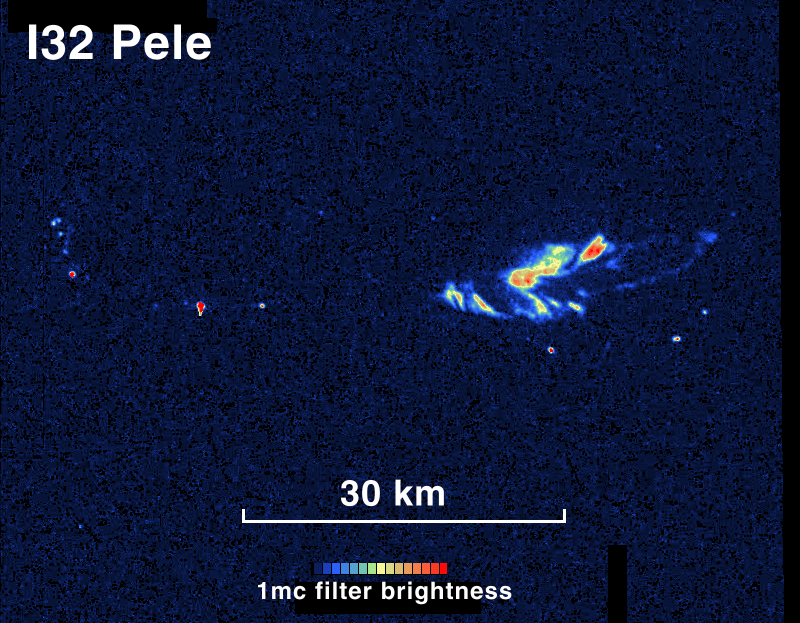

Io’s Pele Glowing in the Dark

In a high-resolution view from NASA’s Galileo spacecraft, the Pele hot spot on Jupiter’s moon Io shows a complex pattern of areas glowing in the dark, including areas likely to be fresh overturning of a lava lake’s crust.

Hundreds of hot spots have been observed on Io, the most volcanic world in the solar system. Most previous observations have been at very low resolution. This false-color nighttime image of the Pele hot spot, acquired during Galileo’s close flyby of Io in October 2001, reveals details down to 60 meters (200 feet) in length. Red indicates the most intense combination of temperature and area; blue indicates cooler materials or smaller patches of hot materials.

Scientists believe the Pele hot spot has a lava lake inside a volcanic crater or caldera. The series of bright spots seen here may correspond to the edge of the caldera, where cooled crust of the lava lake is breaking up against the wall and hotter lava appears from underneath. (That pattern is seen in a lava lake in Hawaii). Alternatively, they could be fractures in the crust. Galileo acquired similar observations in October 1999 and February 2000, but the newest images are the first to show the larger bright areas seen on the right side of the image. These probably correspond to regions of vigorous overturning of the crust.

Galileo acquired several nighttime images of Pele in October 2001. These may enable measurements of temperature and perhaps detection of short-term changes in the exposures of hot lava. Preliminary calculations indicate the lava temperature is about 1,400 degrees Kelvin (2,060 degrees Fahrenheit) at one location, which would be similar to the temperatures of lava erupted at Kilauea in Hawaii.

North is the top of the picture. The image is centered at 18.7 degrees south latitude and 255.5 degrees west longitude. Galileo’s camera took it from a distance of about 6,000 kilometers (3,700 miles) away.

The Jet Propulsion Laboratory, a division of the California Institute of Technology in Pasadena, manages the Galileo mission for NASA’s Office of Space Science, Washington, D.C.

Credit: NASA/JPL/University of Arizona